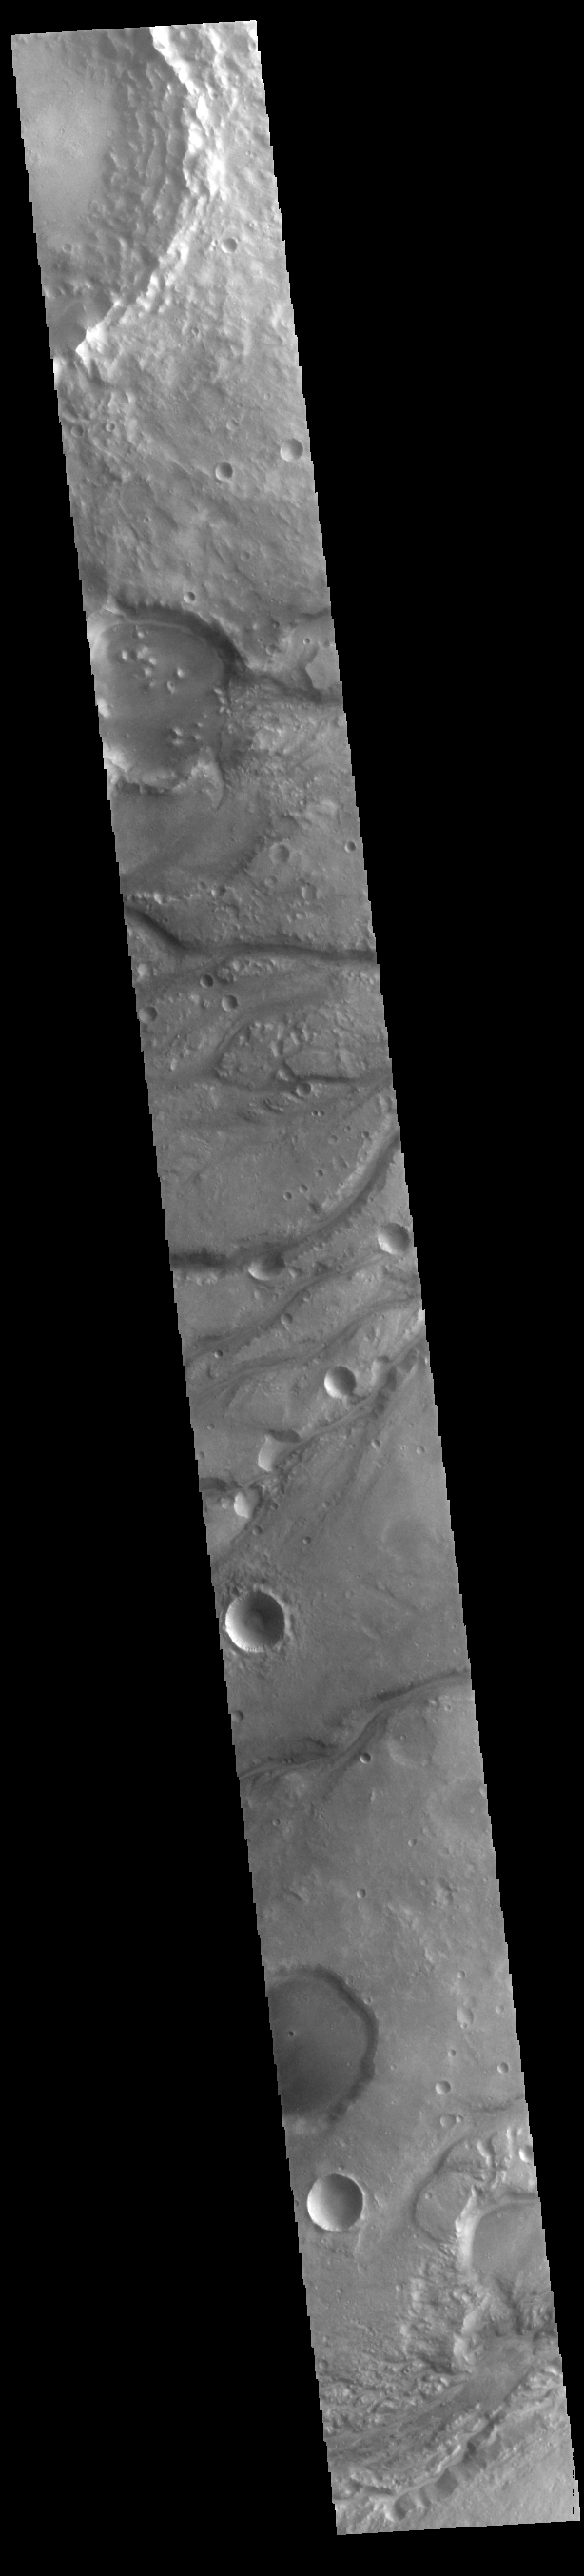

Maumee Valles

The channels that dissect the center of the VIS image are called Maumee Valles. The much larger Maja Valles is located at the very bottom of the image. The channels in this region are flowing from the highlands of Lunae Planum into the lowlands of Chryse Planitia. Maumee Valles is 390km (242 miles) long.

Credit: NASA/JPL-Caltech/ASU